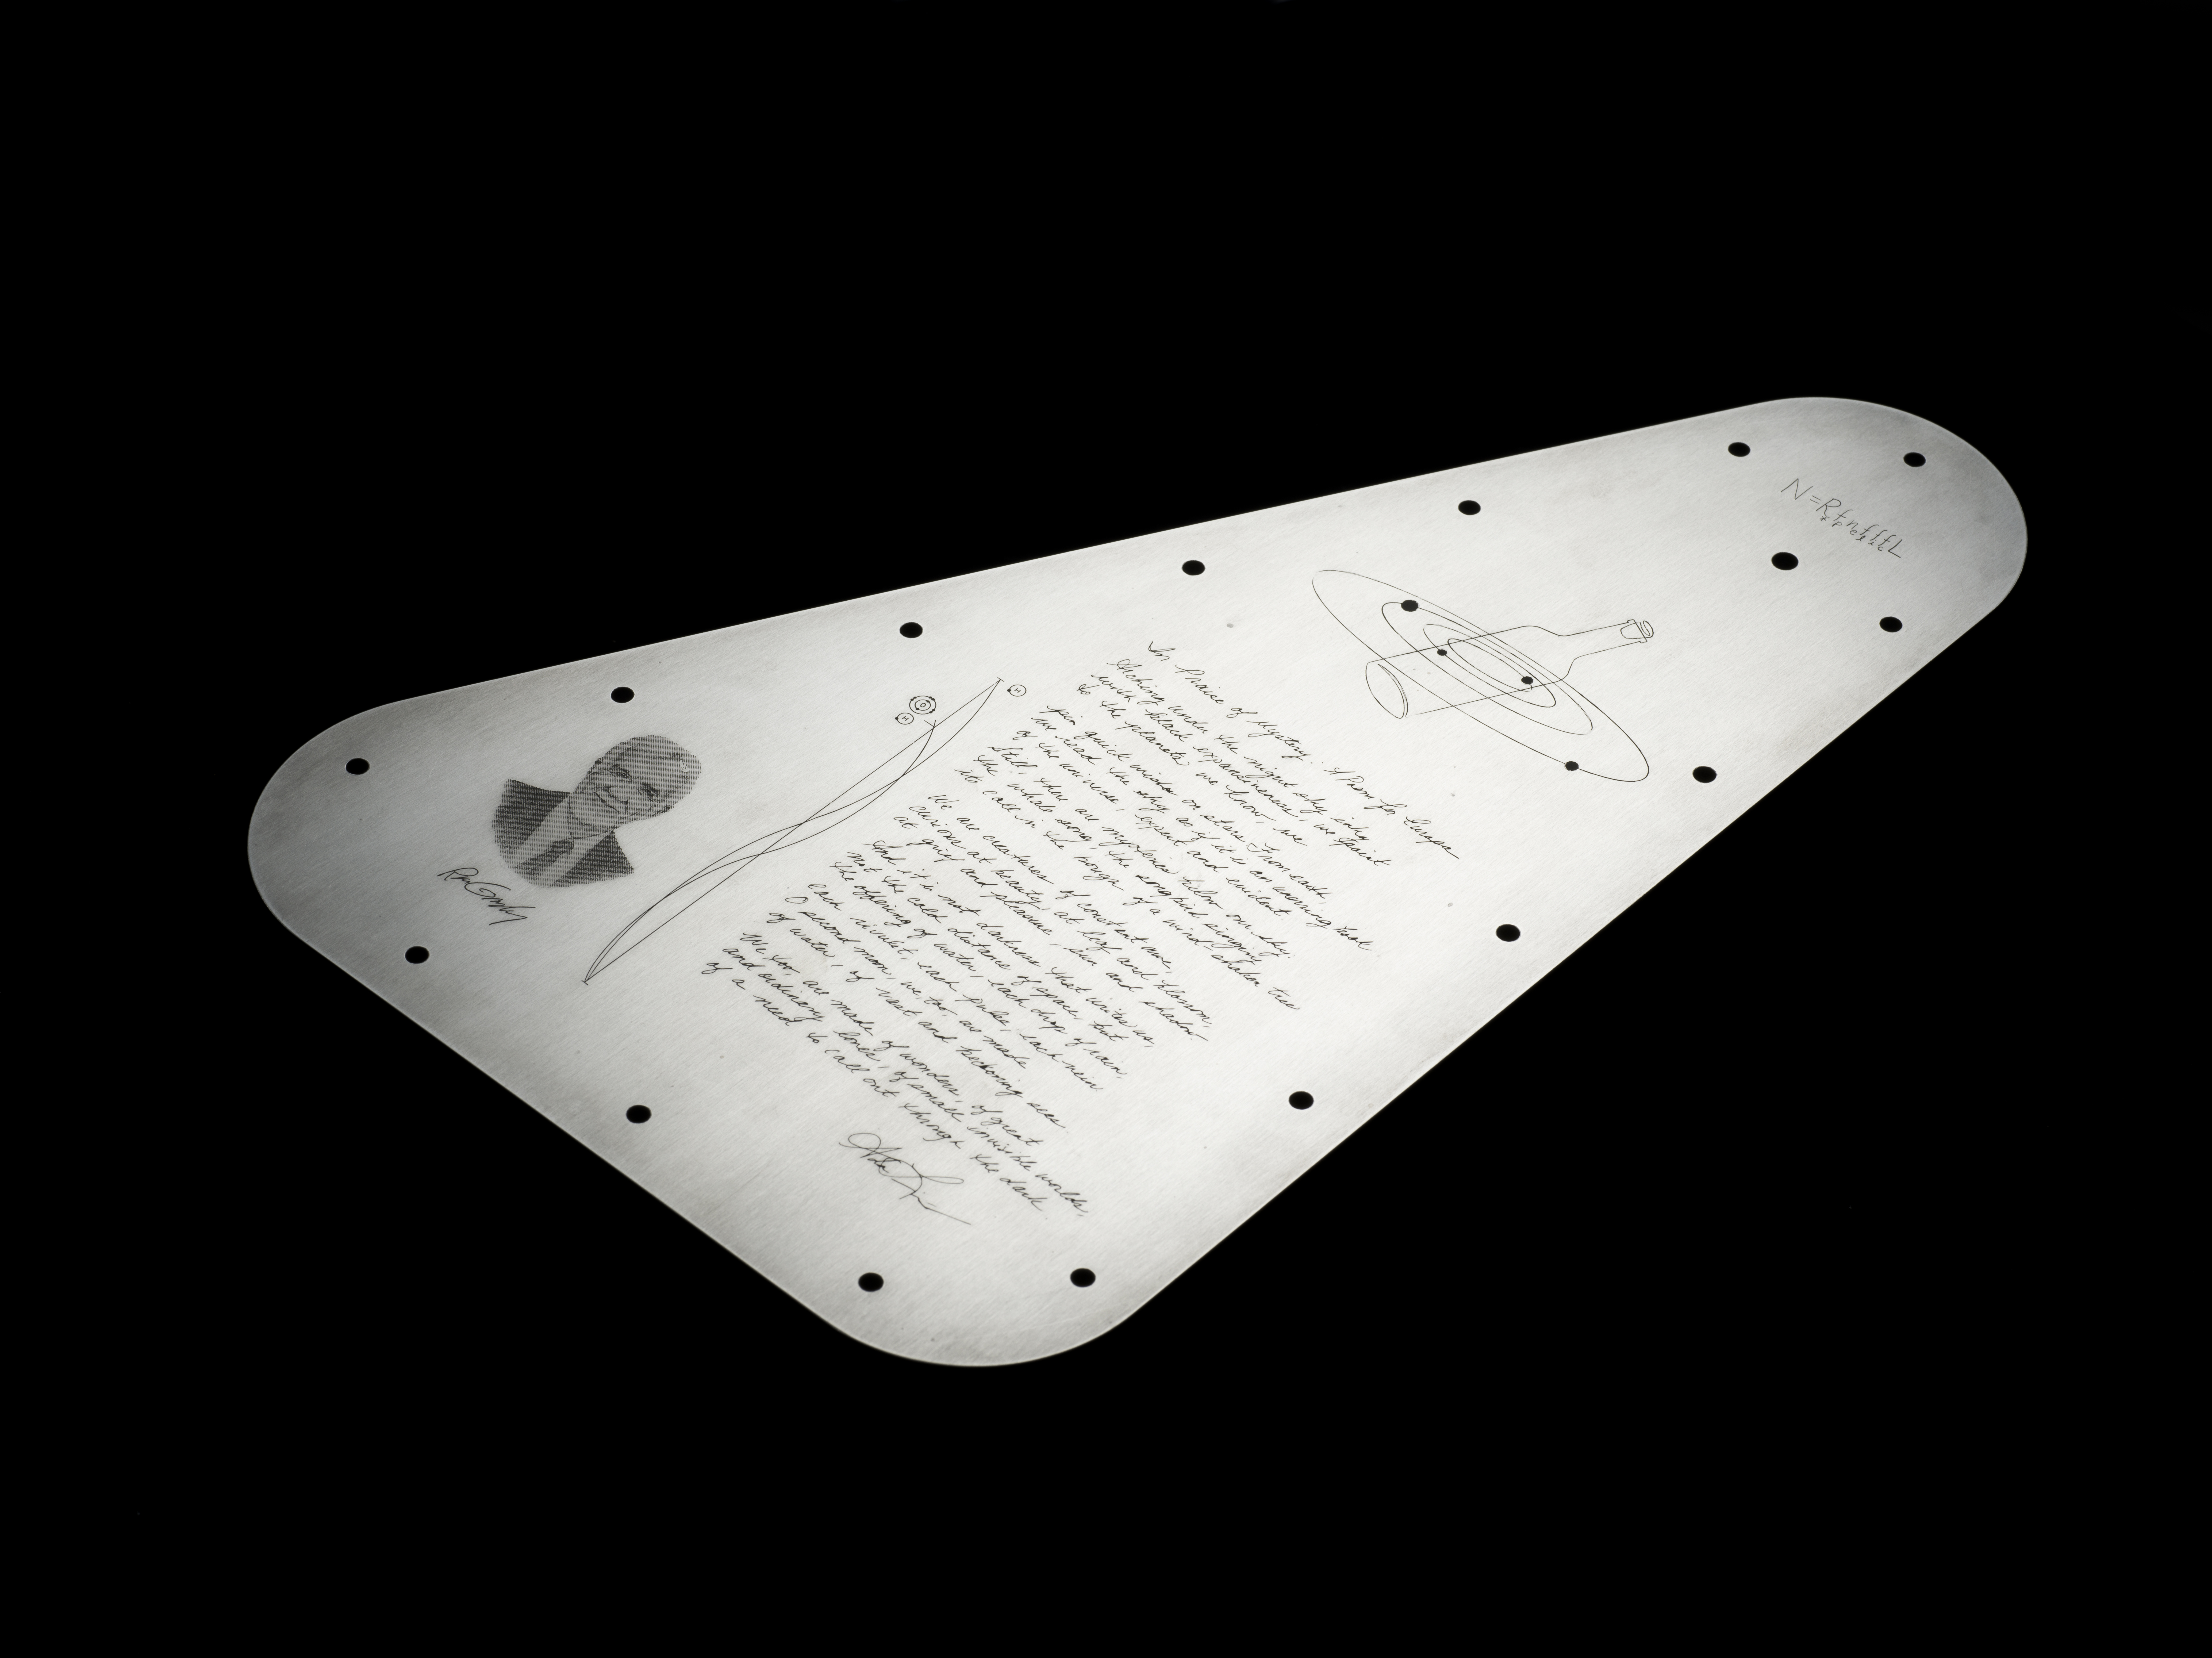

Europa Clipper’s ‘Golden Record’

NASA’s Europa Clipper spacecraft will carry a special message when it launches in October 2024 and heads toward Jupiter’s moon Europa. The moon shows strong evidence of an ocean under its icy crust, with more than twice the amount of water of all of Earth’s oceans combined. A triangular metal plate, seen here, will honor that connection to Earth.

The plate is made of tantalum metal and is about 7 by 11 inches (18 by 28 centimeters). Engraved on both sides, it seals an opening in the electronics vault, which houses the spacecraft’s sensitive electronics. The side shown here features U.S. Poet Laureate Ada Limón’s handwritten “In Praise of Mystery: A Poem for Europa,” and will be affixed with a silicon microchip stenciled with more than 2.6 million names submitted by the public. The microchip will be placed at the center of the illustration of a bottle amid the Jovian system – a reference to NASA’s “Message in a Bottle” campaign, which invited the public to send their names with the spacecraft.

The artwork includes the Drake Equation, which was formulated by astronomer Frank Drake in 1961 to estimate the possibility of finding advanced civilizations beyond Earth. Also featured is a reference to the radio frequencies considered plausible for interstellar communication, symbolizing how humanity uses this radio band to listen for messages from the cosmos. These particular frequencies match the radio waves emitted in space by the components of water and are known by astronomers as the “water hole.” On the plate, they are depicted as radio emission lines.

The plate includes a portrait of one of the founders of planetary science, Ron Greeley, whose early efforts to develop a Europa mission two decades ago laid the foundation for Europa Clipper.

Figure A: a close-up view of the plate.

The other side of the plate, which displays audio waveforms of the word “water” can be seen here: PIA26063.

In the spirit of the Voyager spacecraft’s Golden Record, which carries sounds and images to convey the richness and diversity of life on Earth, the layered message on Europa Clipper aims to spark the imagination and offer a unifying vision.

Europa Clipper, set to launch from Kennedy Space Center in Florida, will arrive at the Jupiter system in 2030 and conduct about 50 flybys of the moon Europa. The mission’s main science goal is to determine whether there are places below Europa, that could support life. The mission’s three main science objectives are to determine the thickness of the moon’s icy shell and its surface interactions with the ocean below, to investigate its composition, and to characterize its geology. The mission’s detailed exploration of Europa will help scientists better understand the astrobiological potential for habitable worlds beyond our planet.

Credit: NASA/JPL-Caltech